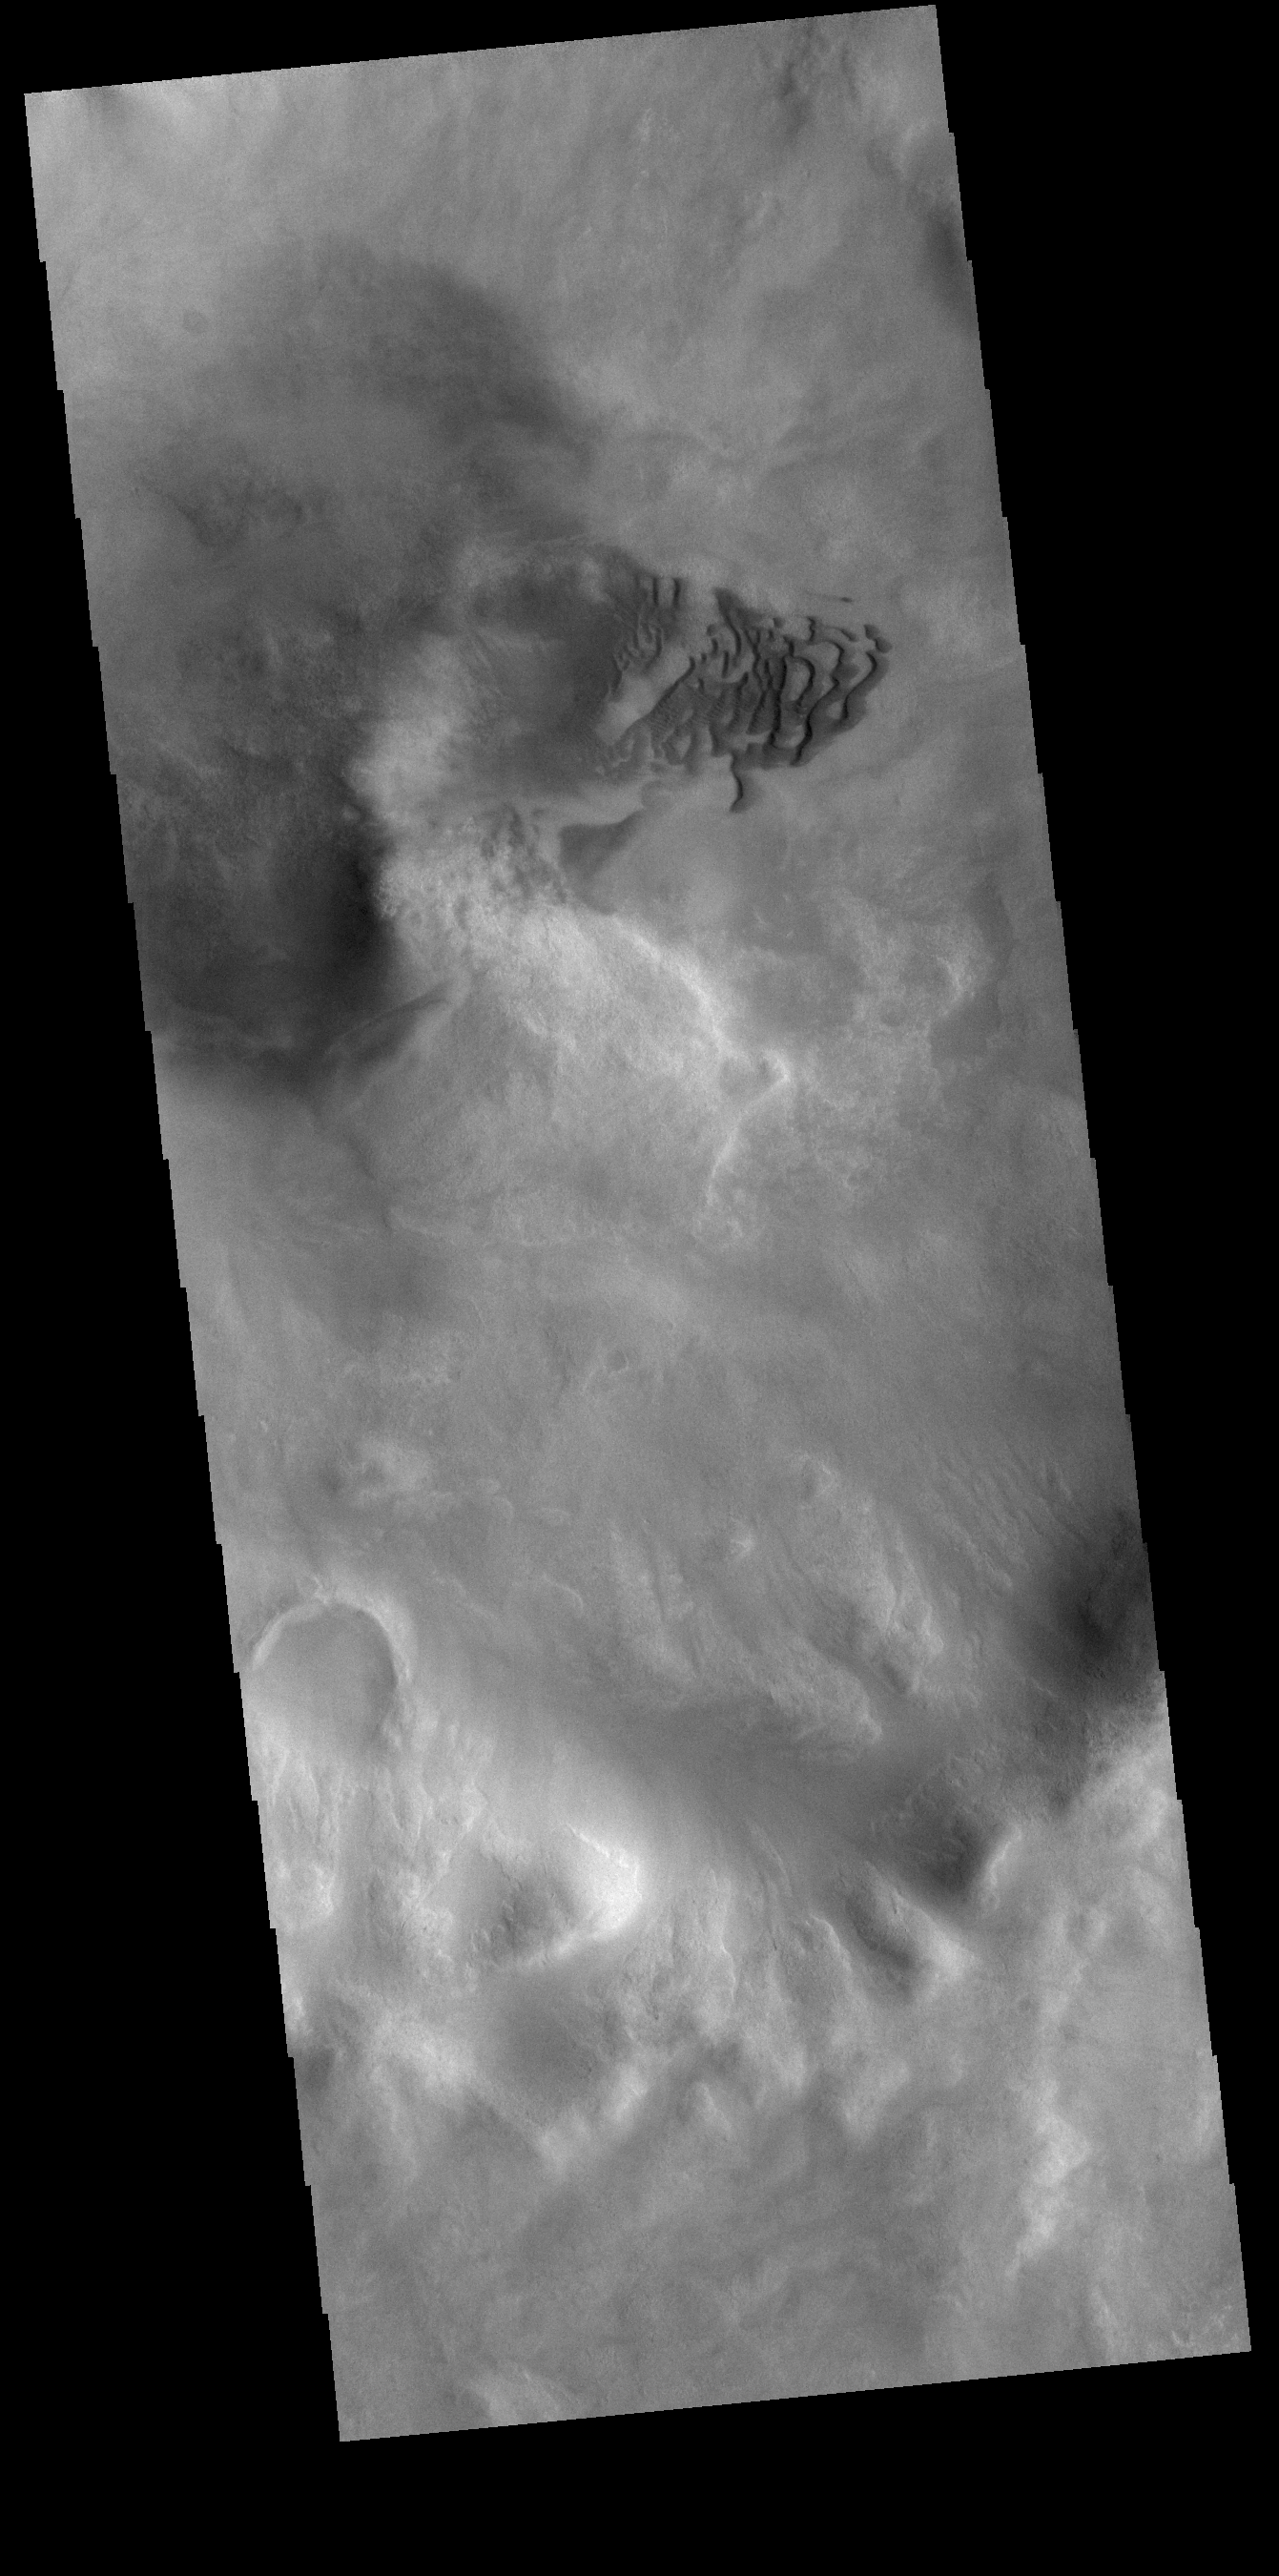

Noachis Terra Crater Dunes

The small dunes in this VIS image are located in an unnamed crater in southern Noachis Terra.

Credit: NASA/JPL-Caltech/ASU